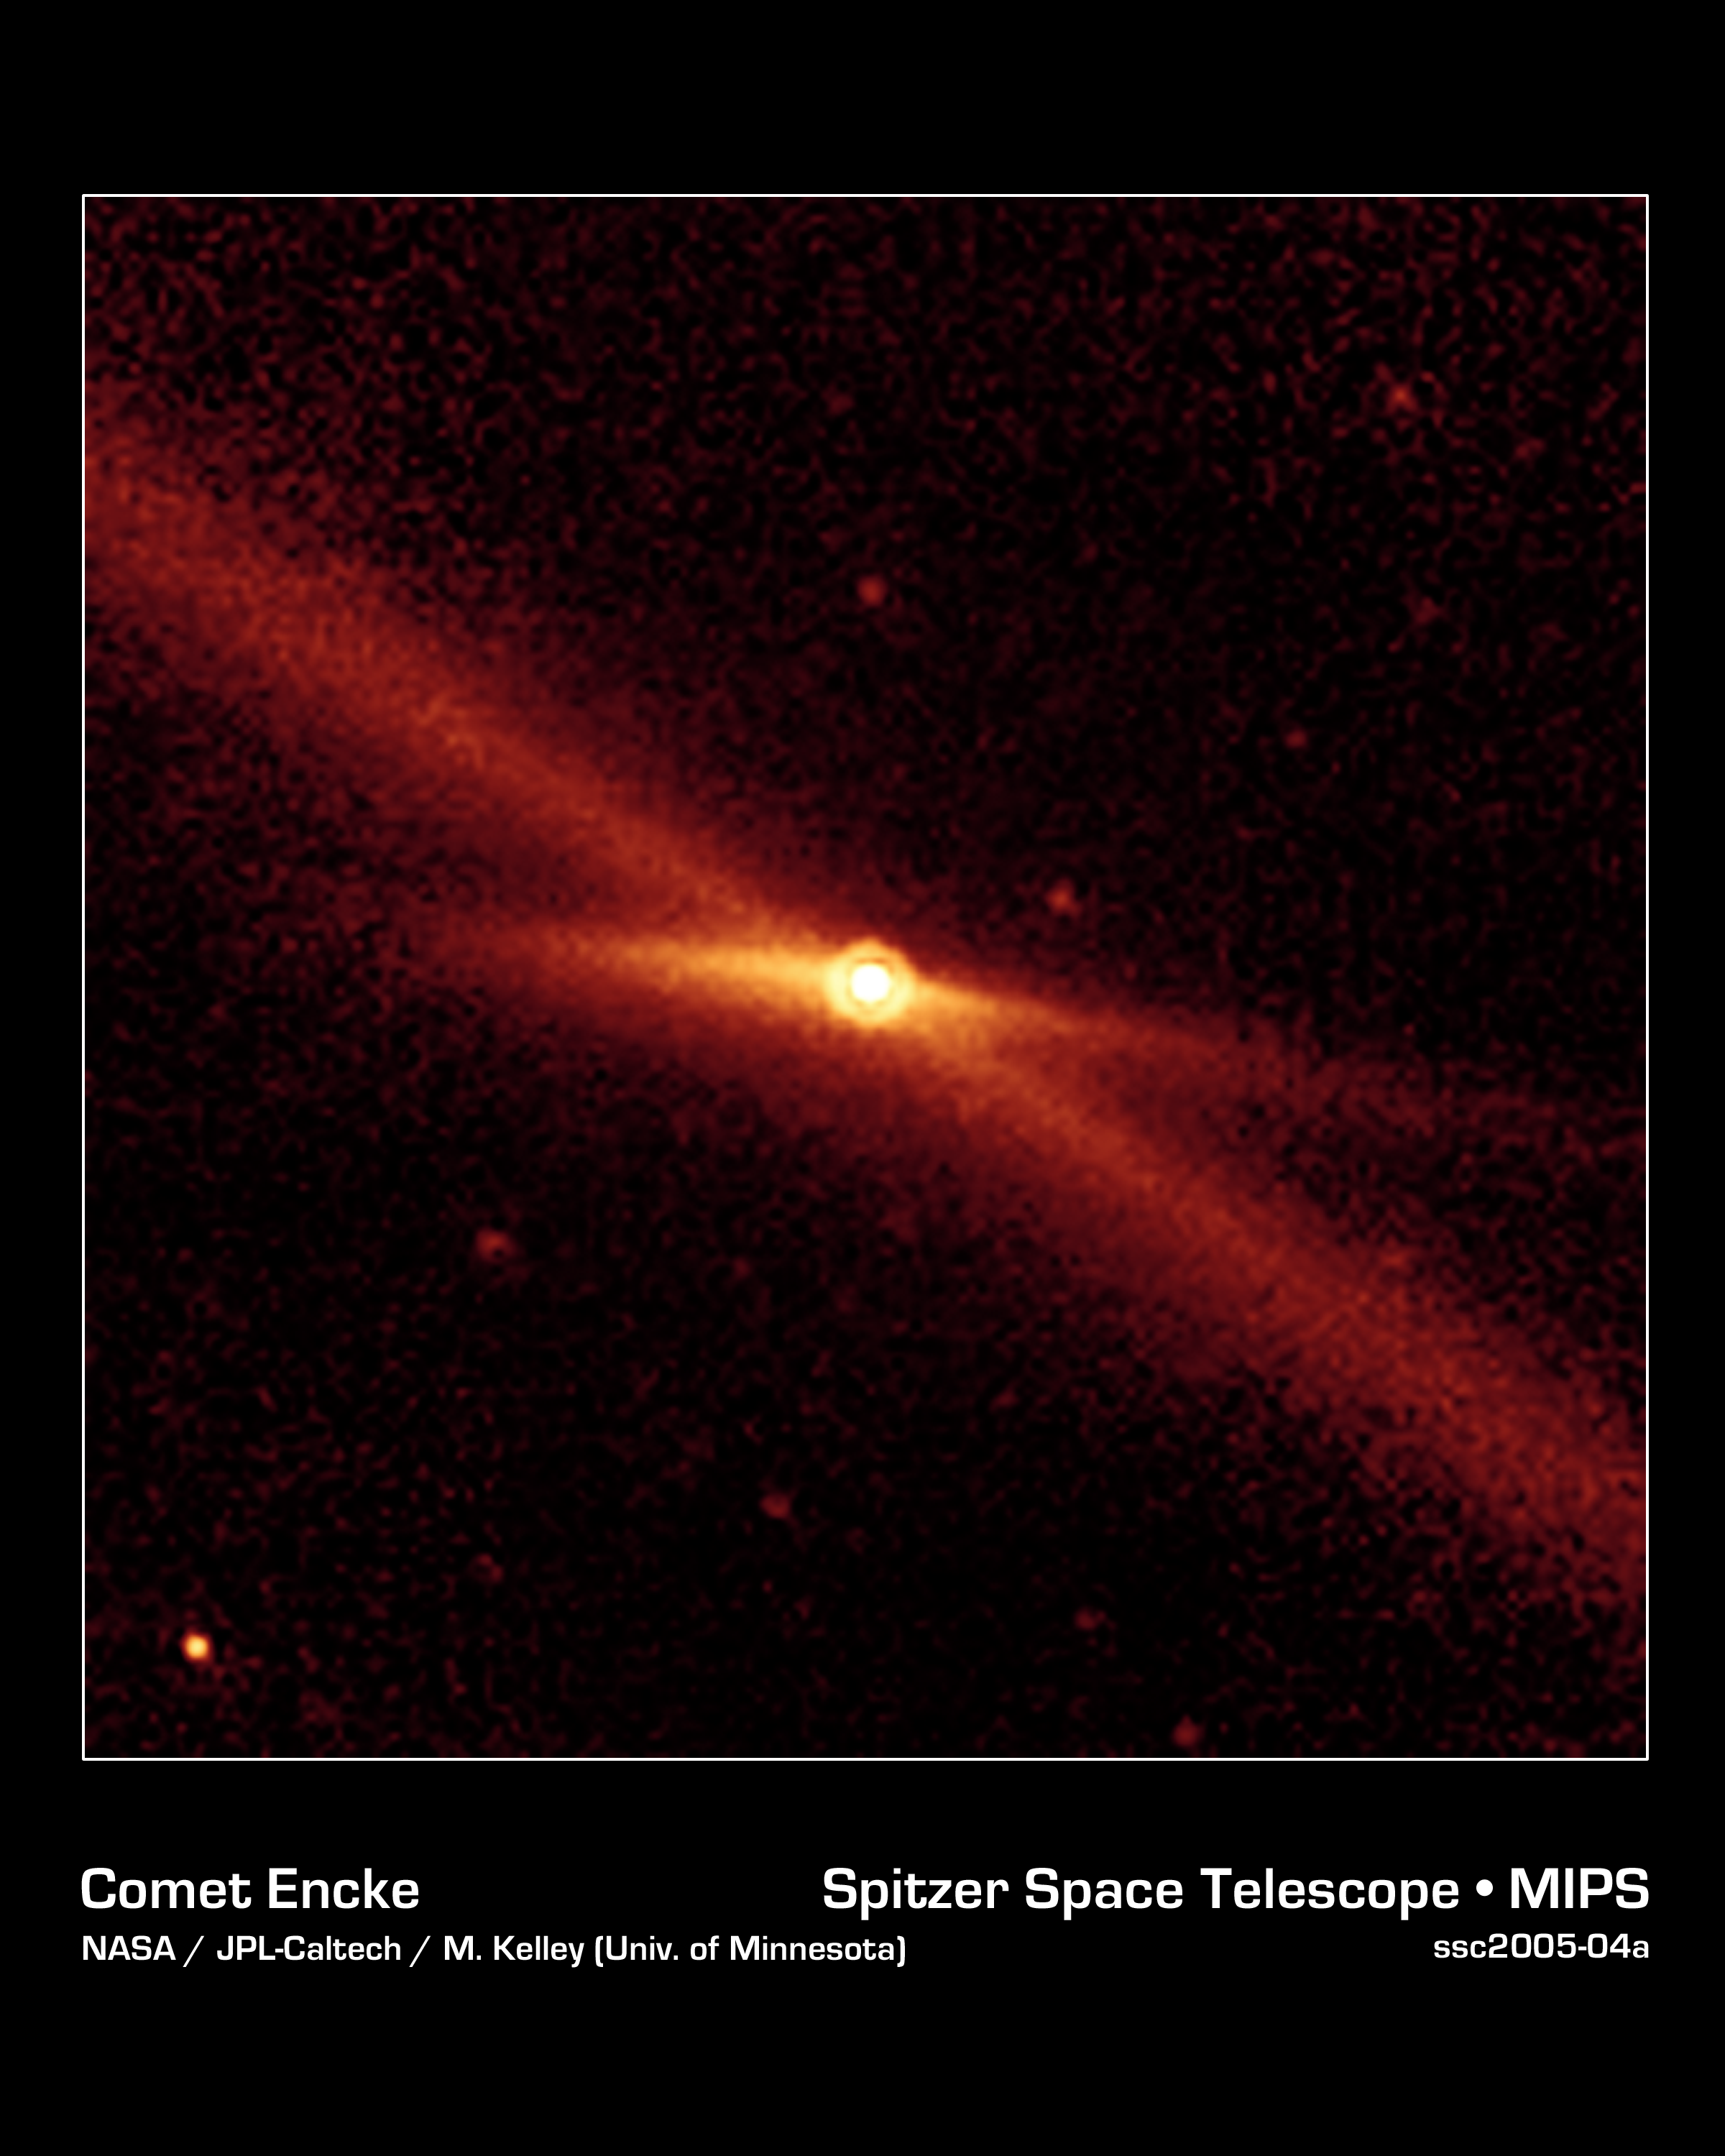

Riding a Trail of Debris

This image taken by NASA's Spitzer Space Telescope shows the comet Encke riding along its pebbly trail of debris (long diagonal line) between the orbits of Mars and Jupiter. This material actually encircles the solar system, following the path of Encke's orbit. Twin jets of material can also be seen shooting away from the comet in the short, fan-shaped emission, spreading horizontally from the comet.

Encke, which orbits the Sun every 3.3 years, is well traveled. Having exhausted its supply of fine particles, it now leaves a long trail of larger more gravel-like debris, about one millimeter in size or greater. Every October, Earth passes through Encke's wake, resulting in the well-known Taurid meteor shower.

This image was captured by Spitzer's multiband imaging photometer when Encke was 2.6 times farther away than Earth is from the Sun. It is the best yet mid-infrared view of the comet at this great distance. The data are helping astronomers understand how rotating comets eject particles as they circle the Sun.

Credit: NASA/JPL-Caltech/M. Kelley (University of Minnesota)